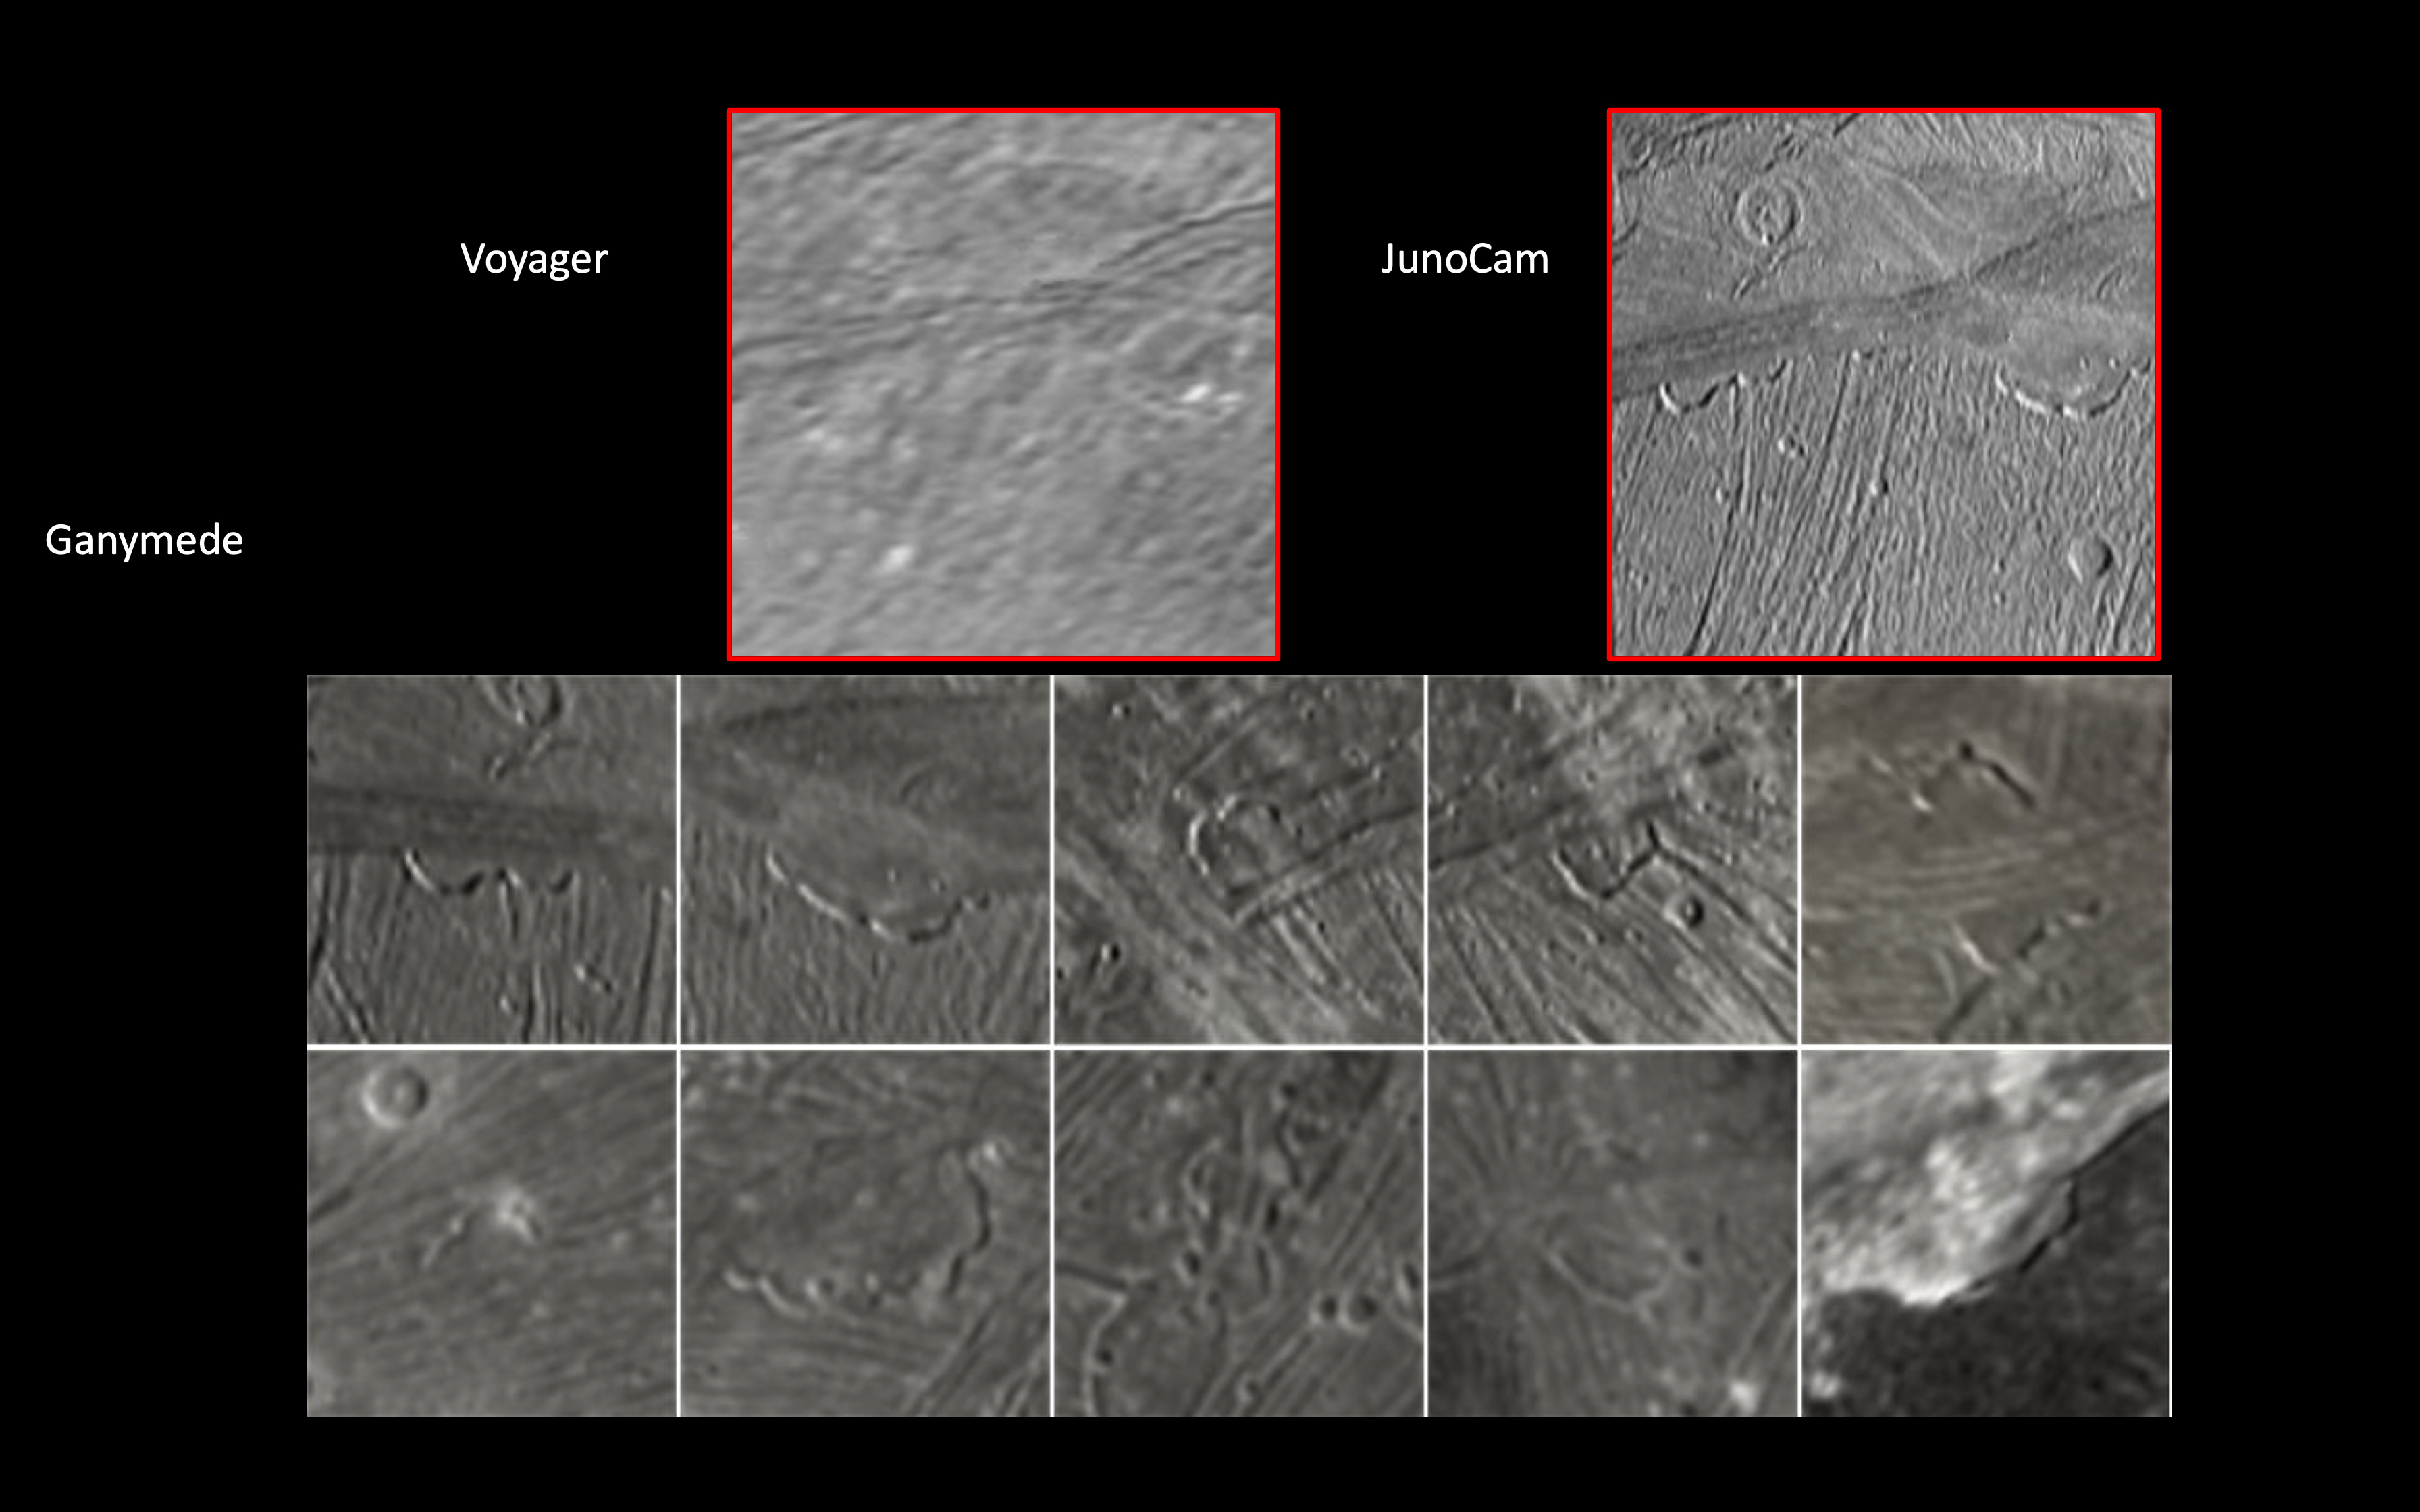

Juno Zooms in on Jupiter’s Moon Ganymede

JunoCam, the public engagement camera aboard NASA’s Juno spacecraft, captured these views of Jupiter’s moon Ganymede during a close pass on June 7, 2021. JunoCam was able to obtain significantly higher quality images compared to those taken by NASA’s Voyager spacecraft in 1979 (upper left).

In these images, JunoCam revealed 12 paterae – broad, shallow bowl-shaped features on a planetary body’s surface – only two of which are evident in the Voyager data. These features were likely formed by late-stage volcanic processes.

Credit: NASA/JPL-Caltech/SwRI/MSSS